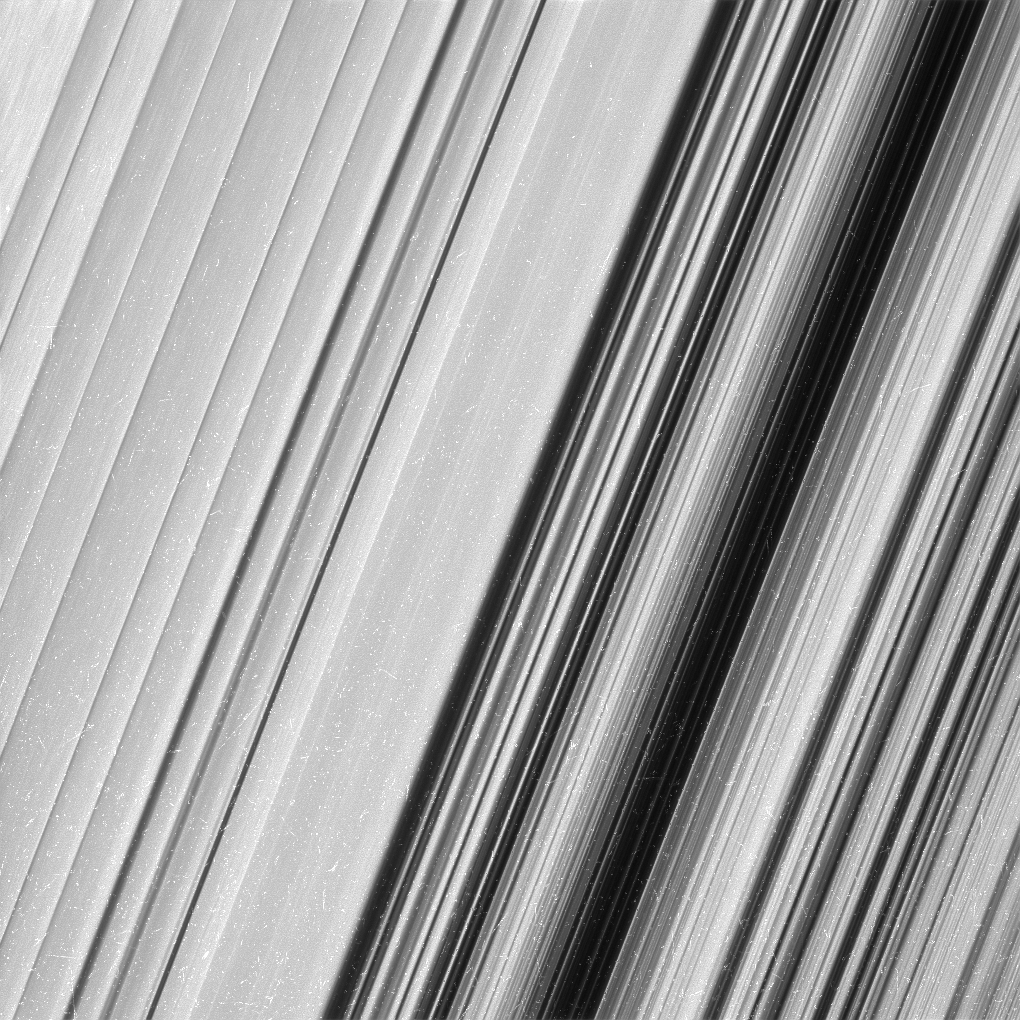

Saturn’s B Ring, Finer Than Ever

This image shows a region in Saturn’s outer B ring. NASA’s Cassini spacecraft viewed this area at a level of detail twice as high as it had ever been observed before. And from this view, it is clear that there are still finer details to uncover.

Researchers have yet to determine what generated the rich structure seen in this view, but they hope detailed images like this will help them unravel the mystery.

In order to preserve the finest details, this image has not been processed to remove the many small bright blemishes, which are created by cosmic rays and charged particle radiation near the planet.

The image was taken in visible light with the Cassini spacecraft wide-angle camera on Dec. 18, 2016. The view was obtained at a distance of approximately 32,000 miles (51,000 kilometers) from the rings, and looks toward the unilluminated side of the rings. Image scale is about a quarter-mile (360 meters) per pixel.

The Cassini mission is a cooperative project of NASA, ESA (the European Space Agency) and the Italian Space Agency. The Jet Propulsion Laboratory, a division of the California Institute of Technology in Pasadena, manages the mission for NASA’s Science Mission Directorate, Washington. The Cassini orbiter and its two onboard cameras were designed, developed and assembled at JPL. The imaging operations center is based at the Space Science Institute in Boulder, Colorado.

Credit: NASA/JPL-Caltech/Space Science Institute